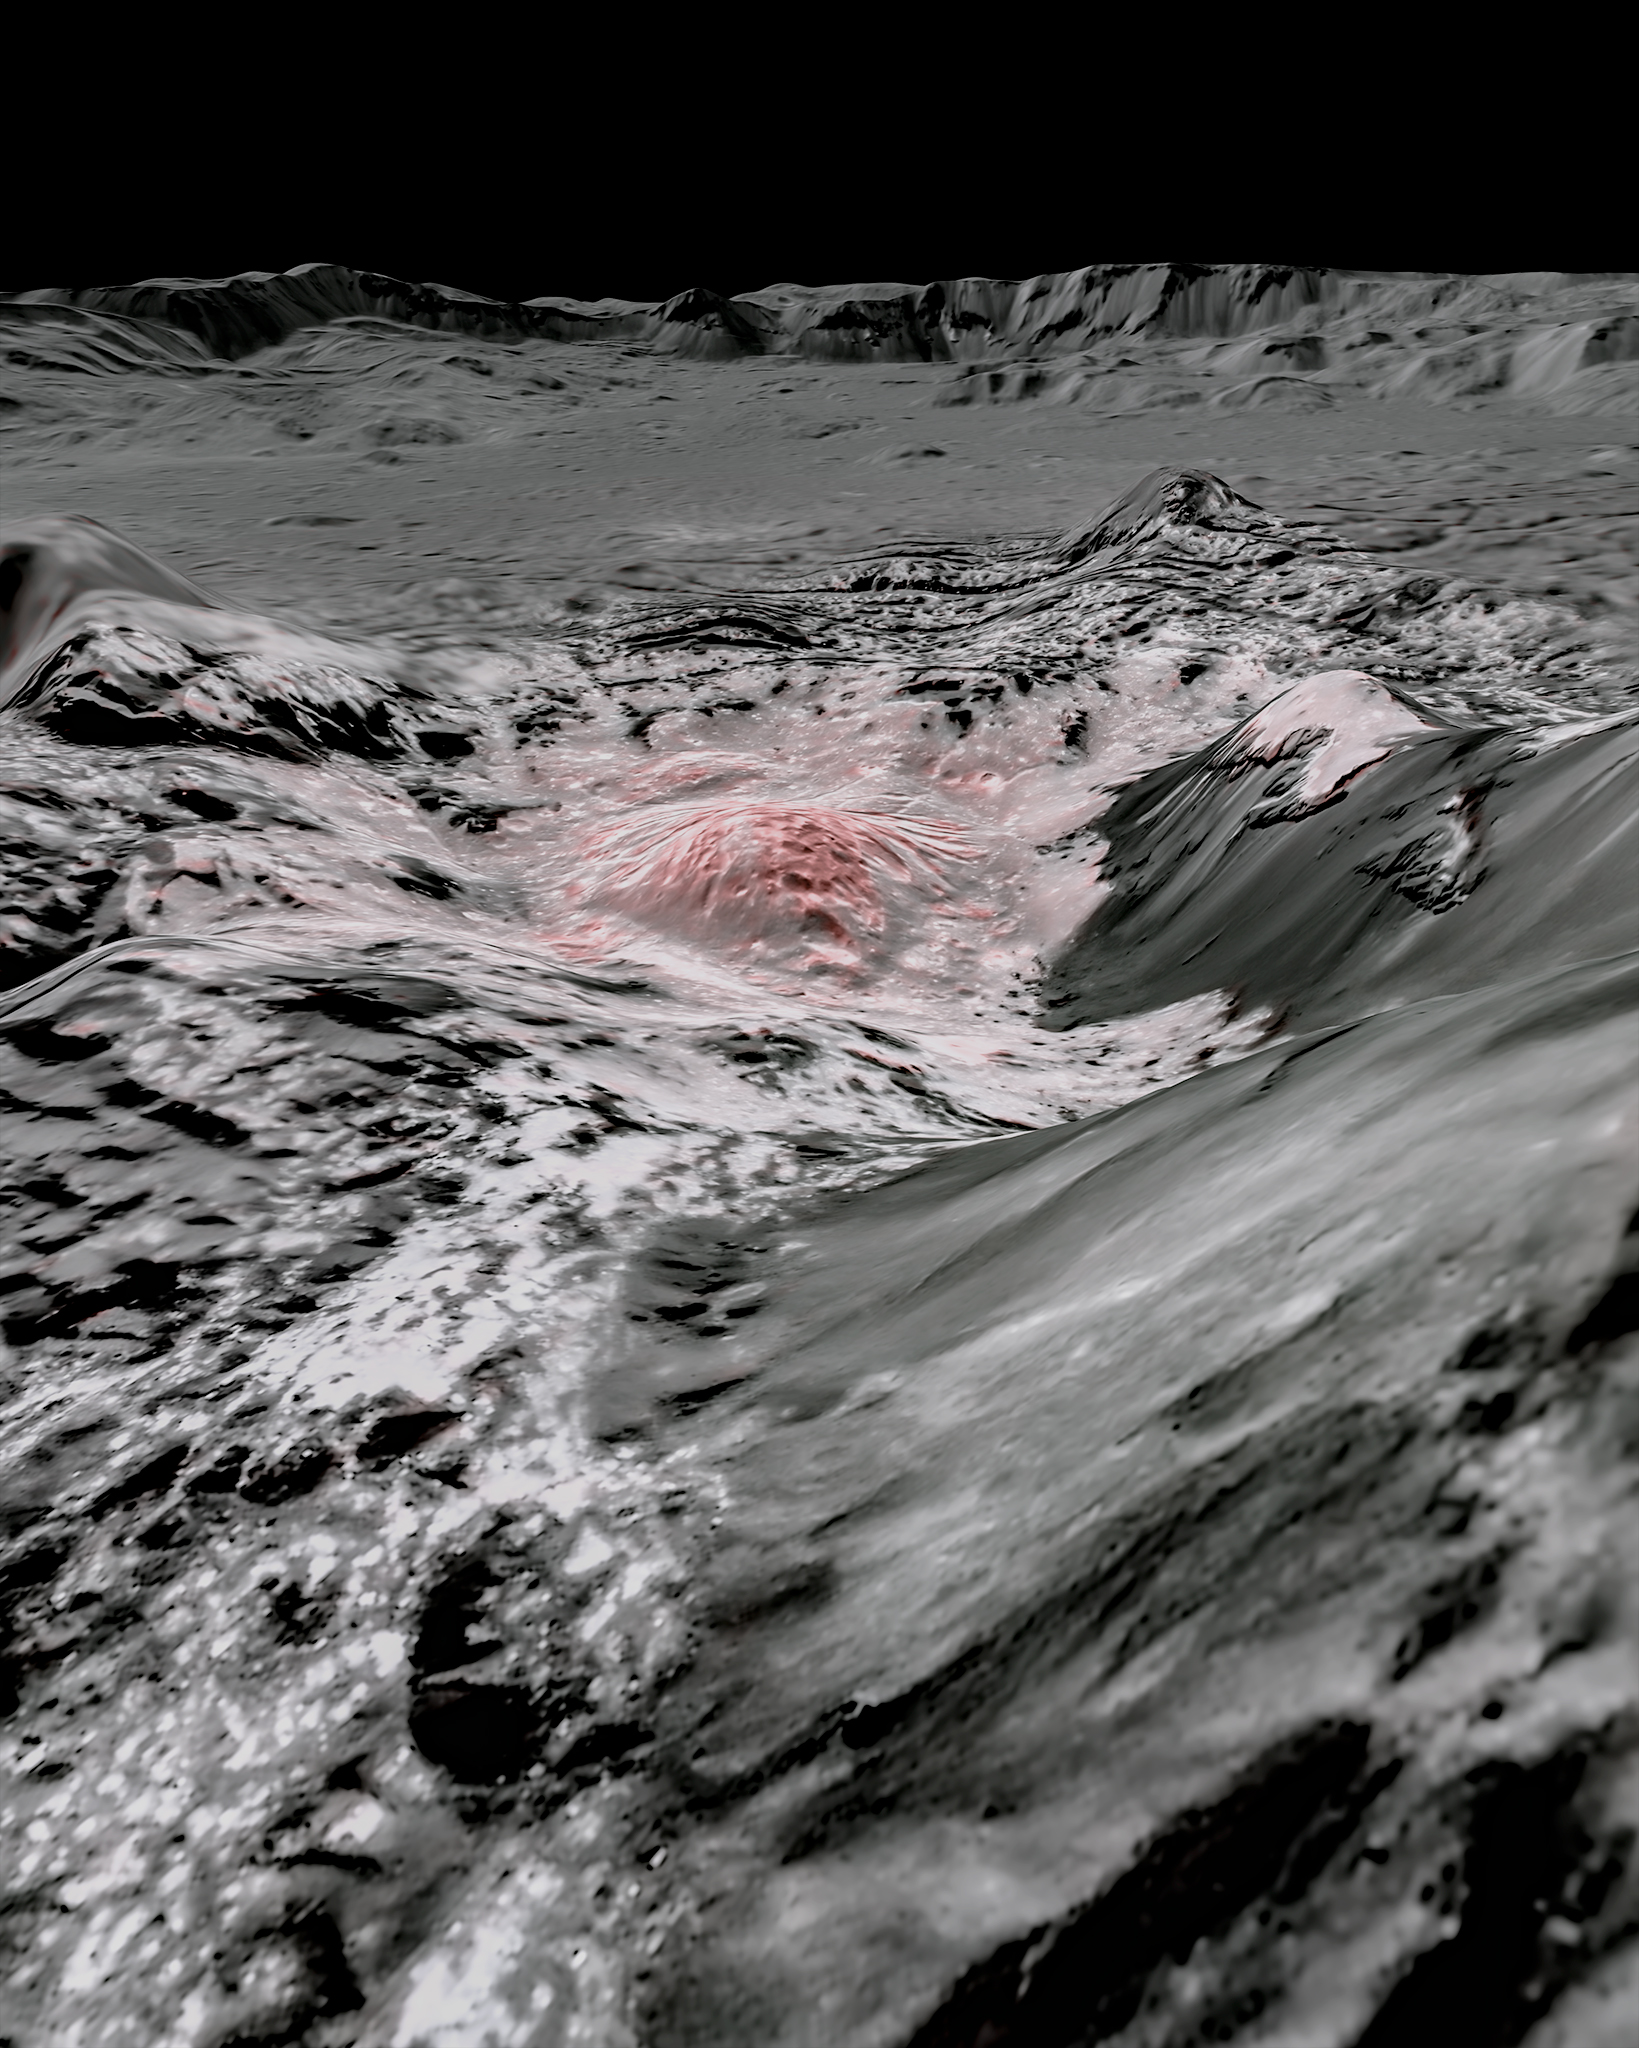

Highlighting Bright Areas of Ceres’ Occator Crater

Figure 1

Figure 2 – click for animated GIF

NASA’s Dawn spacecraft captured pictures in visible and infrared wavelengths, which were combined to create this false-color view of a region in 57-mile-wide (92-kilometer-wide) Occator Crater on the dwarf planet Ceres (in the main asteroid belt between Mars and Jupiter). Here, recently exposed brine, or salty liquids, in the center of the crater were pushed up from a deep reservoir below Ceres’ crust. In this view, they appear reddish.

In the foreground, is Cerealia Facula (“facula” means bright area), a 9-mile-wide (15-kilometer-wide) region with a composition dominated by salts. The central dome, Cerealia Tholus, is about 1.9 miles (3 kilometers) across at its base and 1,100 feet (340 meters) tall. The dome is inside a central depression about 3,000 feet (900 meters) deep.

The area depicted in this scene is about 1.3 miles (2.1 kilometers) wide in the foreground, about 7 miles (11 kilometers) wide across the dome, and 35 miles (56 kilometers) wide in the background, where the crater rim rises against the black sky. The distance from the near point (at the bottom) to the far point (at the top) is about 32 miles (52 kilometers).

This mosaic is made from multiple images Dawn captured during its second extended mission in 2018 from an altitude of about 22 miles (35 kilometers). Those were combined with a topographic map based on images obtained during Dawn’s prime mission and first extended mission in 2016, from an altitude of about 240 miles (385 kilometers).

The resolution varies from about 11 feet (3.5 meters) per pixel in the bright regions to about 115 feet (35 meters) per pixel in the background. The color data that is overlain on the topographic data was obtained during the prime mission in 2015 when the spacecraft was at an altitude of 915 miles (1470 kilometers).

It has a resolution of 450 feet (140 meters) per pixel.

Figure 1 is a close-up view; the scene is about 1.9 miles (3 kilometers) wide in the foreground and 22 miles (35 kilometers) wide in the background, from rim to rim. The distance from the near point (at the bottom) to the far point (at the top) is about 27 miles (44 kilometers).

Both images were produced by Nico Schmedemann, Guni Thangjam and Andreas Nathues from the Dawn Framing Camera Team.

Figure 2 links to an animated gif, made from the Occator Crater mosaics.

Video used to create this animated gif was made by Nico Schmedemann, Guni Thangjam and Andreas Nathues from the Dawn Framing Camera Team.

Dawn’s mission is managed by NASA’s Jet Propulsion Laboratory, a division of Caltech, for the agency’s Science Mission Directorate in Washington. Dawn is a project of the directorate’s Discovery Program, managed by NASA’s Marshall Space Flight Center in Huntsville, Alabama. JPL is responsible for overall Dawn mission science. Northrop Grumman in Dulles, Virginia, designed and built the spacecraft. The German Aerospace Center, Max Planck Institute for Solar System Research, Italian Space Agency and Italian National Astrophysical Institute are international partners on the mission team.

Credit: NASA/JPL-Caltech/UCLA/MPS/DLR/IDA